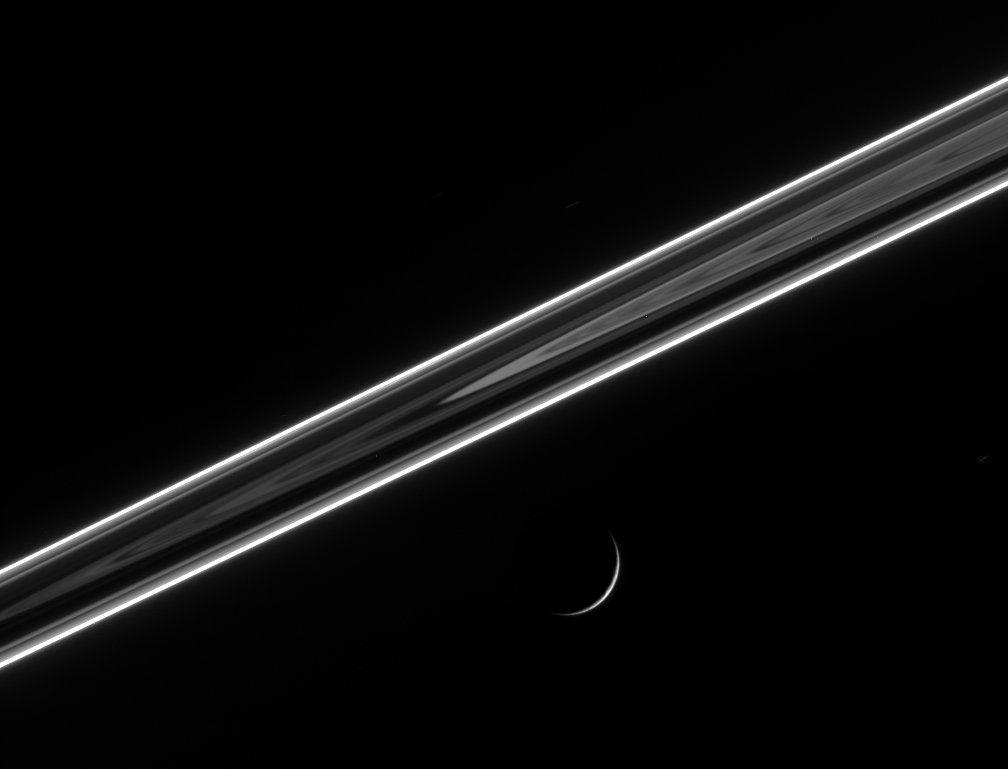

Saturn’s Night Lights

The dark side of the ringplane glows with scattered light, including the luminous F ring, which shines like a rope of brilliant neon. Below, Dione (1,126 kilometers, or 700 miles across) presents an exquisitely thin crescent.

The image was taken using a spectral filter sensitive to wavelengths of infrared light centered at 930 nanometers. The image was acquired with the Cassini spacecraft narrow-angle camera on May 3, 2006 at a distance of approximately 1.8 million kilometers (1.1 million miles) from Dione and at a Sun-Dione-spacecraft, or phase, angle of 160 degrees. Image scale is 11 kilometers (7 miles) per pixel.

The Cassini-Huygens mission is a cooperative project of NASA, the European Space Agency and the Italian Space Agency. The Jet Propulsion Laboratory, a division of the California Institute of Technology in Pasadena, manages the mission for NASA’s Science Mission Directorate, Washington, D.C. The Cassini orbiter and its two onboard cameras were designed, developed and assembled at JPL. The imaging operations center is based at the Space Science Institute in Boulder, Colo.

Credit: NASA/JPL/Space Science Institute